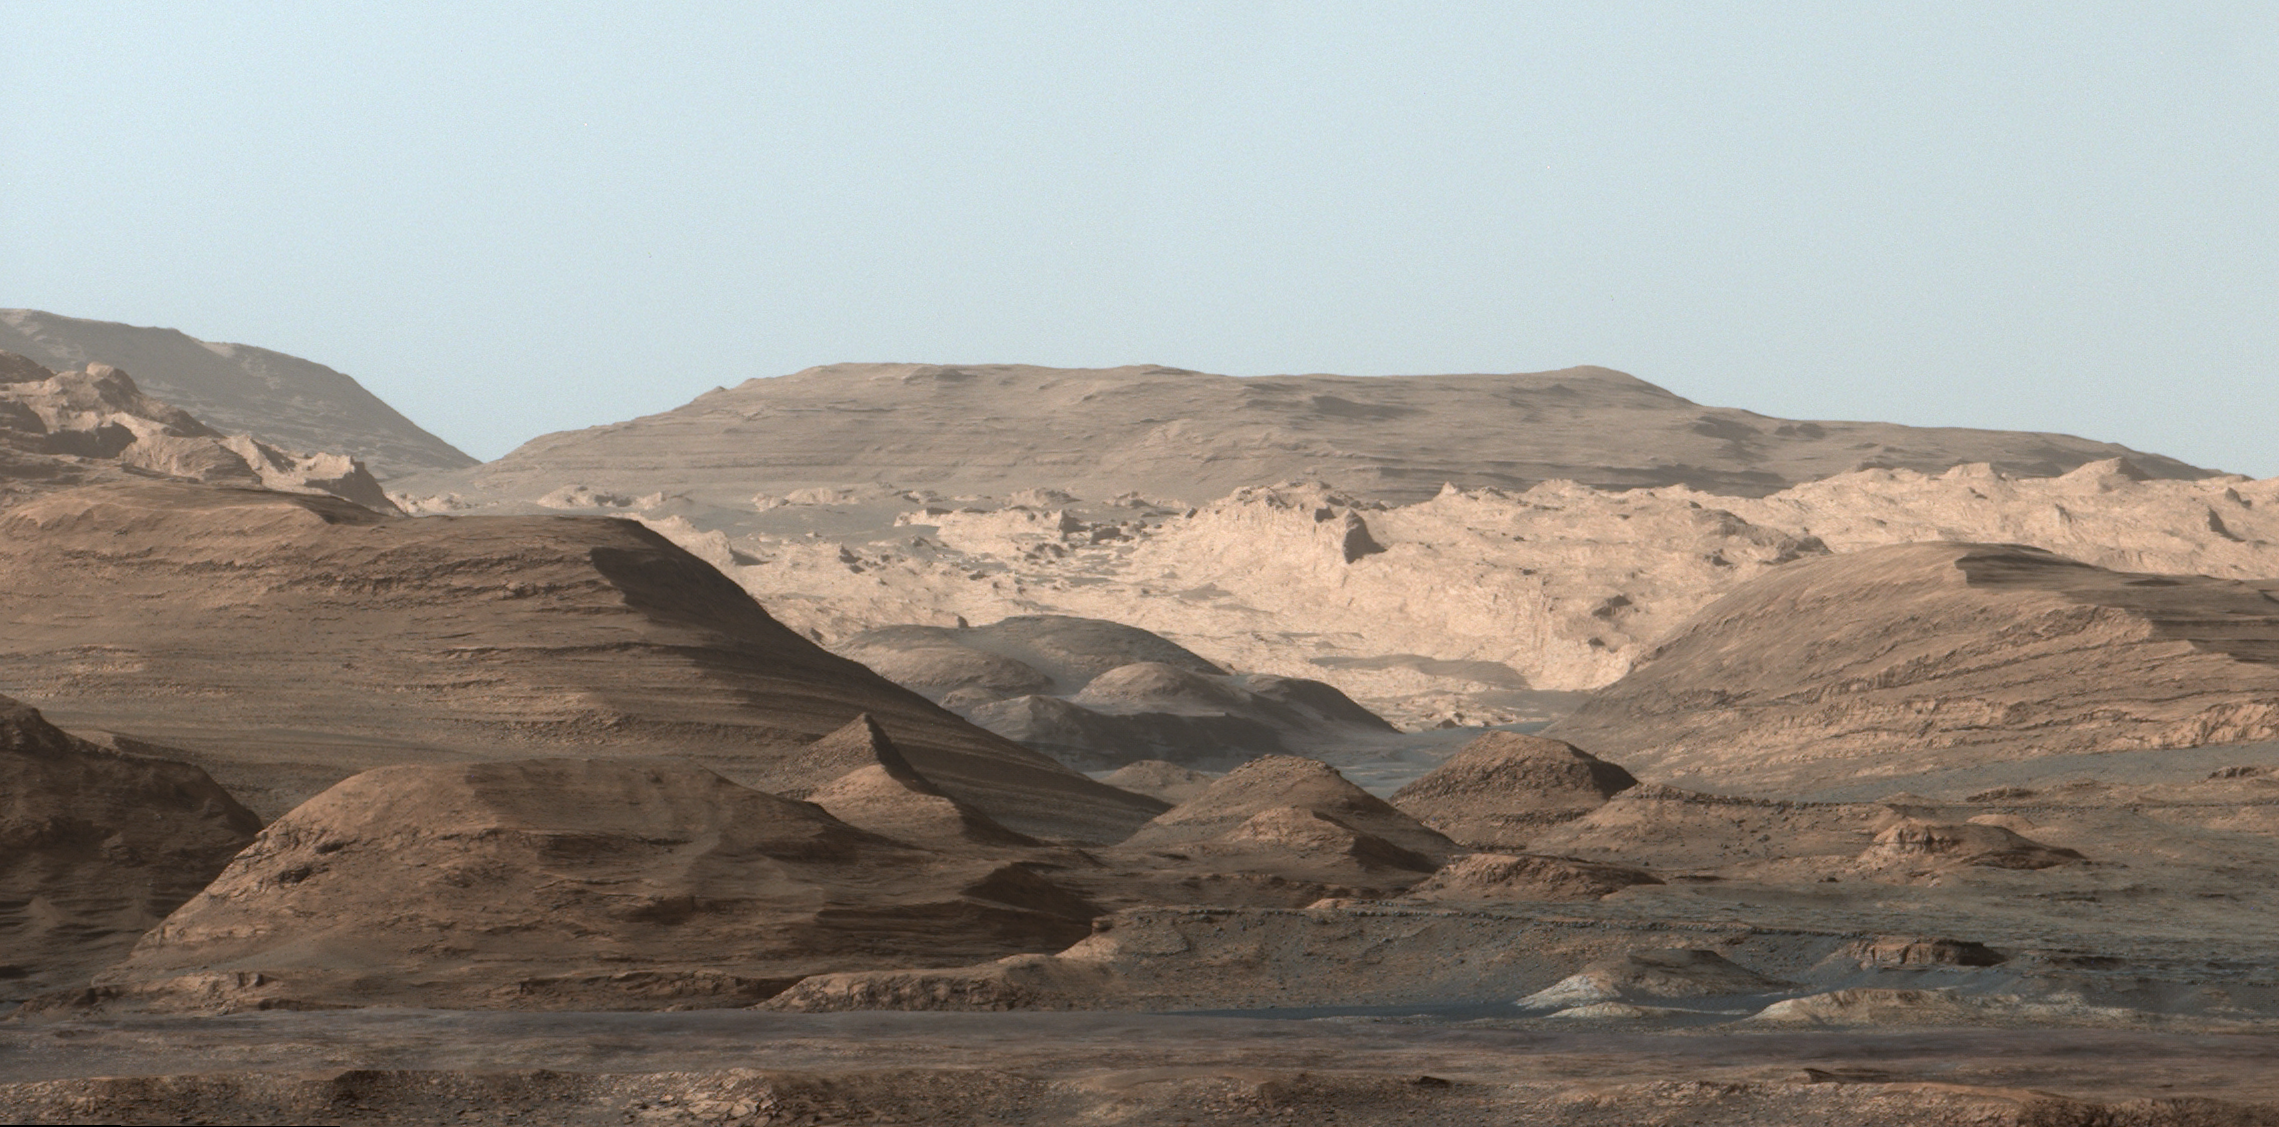

Mount Sharp Comes In Sharply

Postcard

This composite image looking toward the higher regions of Mount Sharp was taken on September 9, 2015, by NASA’s Curiosity rover. In the foreground — about 2 miles (3 kilometers) from the rover — is a long ridge teeming with hematite, an iron oxide. Just beyond is an undulating plain rich in clay minerals. And just beyond that are a multitude of rounded buttes, all high in sulfate minerals. The changing mineralogy in these layers of Mount Sharp suggests a changing environment in early Mars, though all involve exposure to water billions of years ago. The Curiosity team hopes to be able to explore these diverse areas in the months and years ahead. Further back in the image are striking, light-toned cliffs in rock that may have formed in drier times and now is heavily eroded by winds.

The colors are adjusted so that rocks look approximately as they would if they were on Earth, to help geologists interpret the rocks. This “white balancing” to adjust for the lighting on Mars overly compensates for the absence of blue on Mars, making the sky appear light blue and sometimes giving dark, black rocks a blue cast.

Malin Space Science Systems, San Diego, built and operates Curiosity’s Mastcam. NASA’s Jet Propulsion Laboratory, a division of the California Institute of Technology, Pasadena, built the rover and manages the project for NASA’s Science Mission Directorate, Washington.

Credit: NASA/JPL-Caltech/MSSS